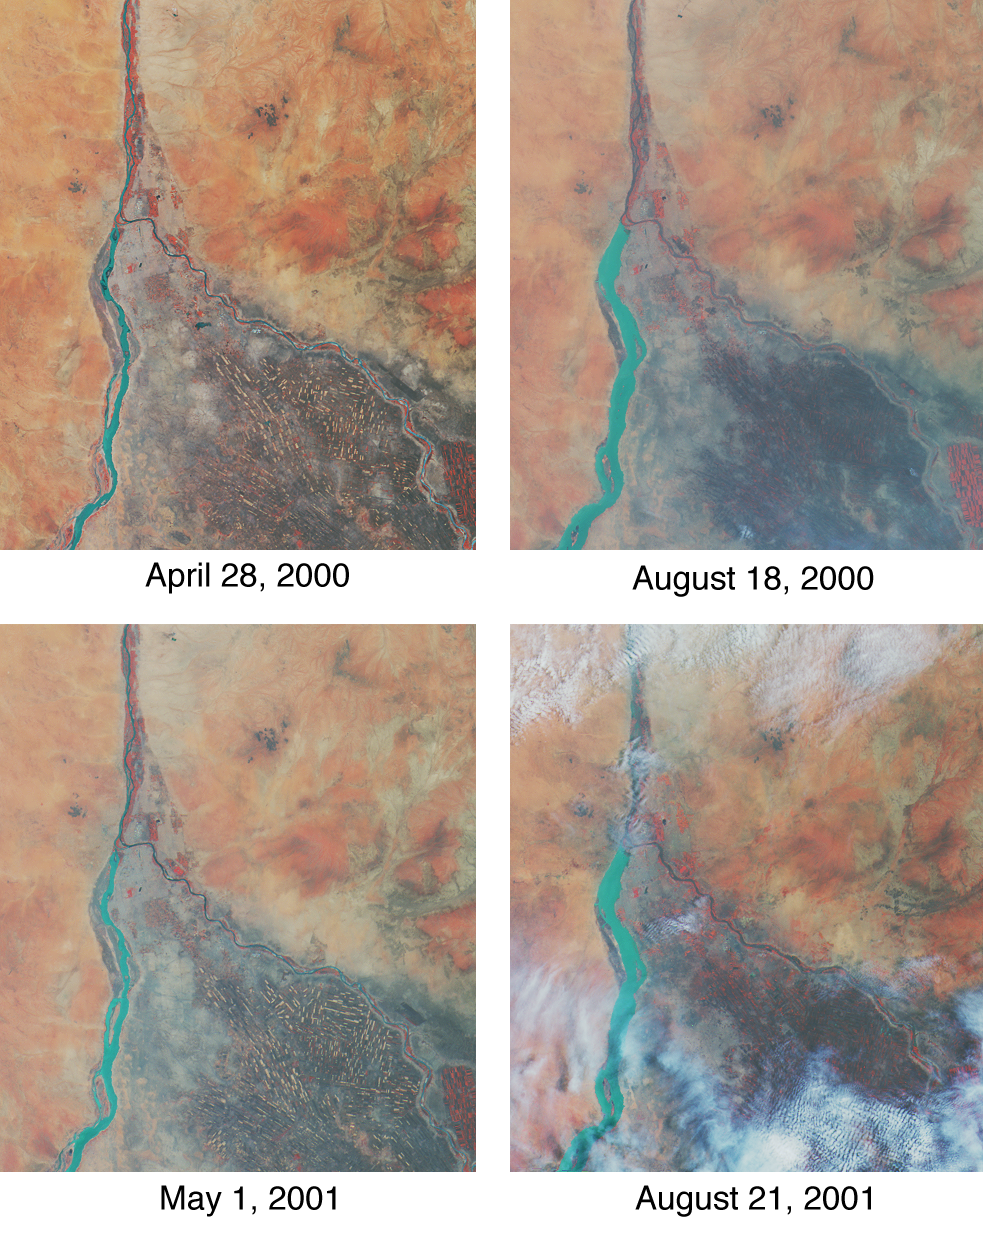

Nile River Fluctuations Near Khartoum, Sudan

Throughout history, the rising and falling waters of the mighty Nile River have directly impacted the lives of the people who live along its banks. These images of the area around Sudan’s capital city of Khartoum capture the river’s dynamic nature. Acquired by the Multi-angle Imaging SpectroRadiometer’s nadir (vertical-viewing) camera, they display the extent of the Nile waters before and after the onset of the rainy seasons of 2000 (top pair) and 2001 (bottom pair). The images are displayed in “false color,” using the camera’s near-infrared, green, and blue bands. With this particular spectral combination, water appears in shades of blue and turquoise, and highly vegetated areas show up as bright red.

Originating in Uganda and Ethiopia, respectively, the waters of the White Nile (western branch) and Blue Nile (eastern branch) converge at Khartoum (about half-way between image center and the left-hand side), and continue to flow northward as the Great Nile. Although the most obvious feature in these images is the increased width of the White Nile between spring and summer, careful inspection shows that the Great Nile is at its widest in August 2001 (note in particular the area between the clouds near the top of this panel). Heavy rains in the Blue Nile catchment area of the Ethiopian highlands led to a rapid overflow of the river’s floodwaters into the main stream of the Great Nile, leading to extensive flooding, the worst effects of which occurred north of Khartoum. According to the Food and Agriculture Organization of the United Nations, tens of thousands of people have fled their homes, and the number of people in need of urgent food assistance in Sudan, estimated at three million earlier in the year, was likely to increase with the onset of these floods.

South of the confluence of the White Nile and the Blue Nile, the area of a cross-hatched appearance is the irrigated plain of El Gezira. The Gezira irrigation scheme uses water from the Makwar Dam (now called the Sennar Dam), located across the Blue Nile south of Khartoum. Among the main agricultural products of this region are cotton, millet, peanuts and fodder crops.

Overall prospects for Sudan’s 2001 grain crop were already poor prior to the flooding due to a late start of the rainy season in parts of the country. Following two consecutive years of serious drought, precipitation arrived too late to save the grain harvest that normally begins in late August. Lower harvests for the past two years coupled with depletion of stocks have led to a rise in cereal prices, reducing access to food for the Sudan’s poorer citizens, already suffering from the effects of Africa’s longest running civil war.

Each of these images represents an area of about 130 kilometers x 150 kilometers. The data were obtained during Terra orbits 1922, 3553, 7281, and 8912.

MISR was built and is managed by NASA’s Jet Propulsion Laboratory, Pasadena, CA, for NASA’s Office of Earth Science, Washington, DC. The Terra satellite is managed by NASA’s Goddard Space Flight Center, Greenbelt, MD. JPL is a division of the California Institute of Technology.

Credit: NASA/GSFC/LaRC/JPL, MISR Team